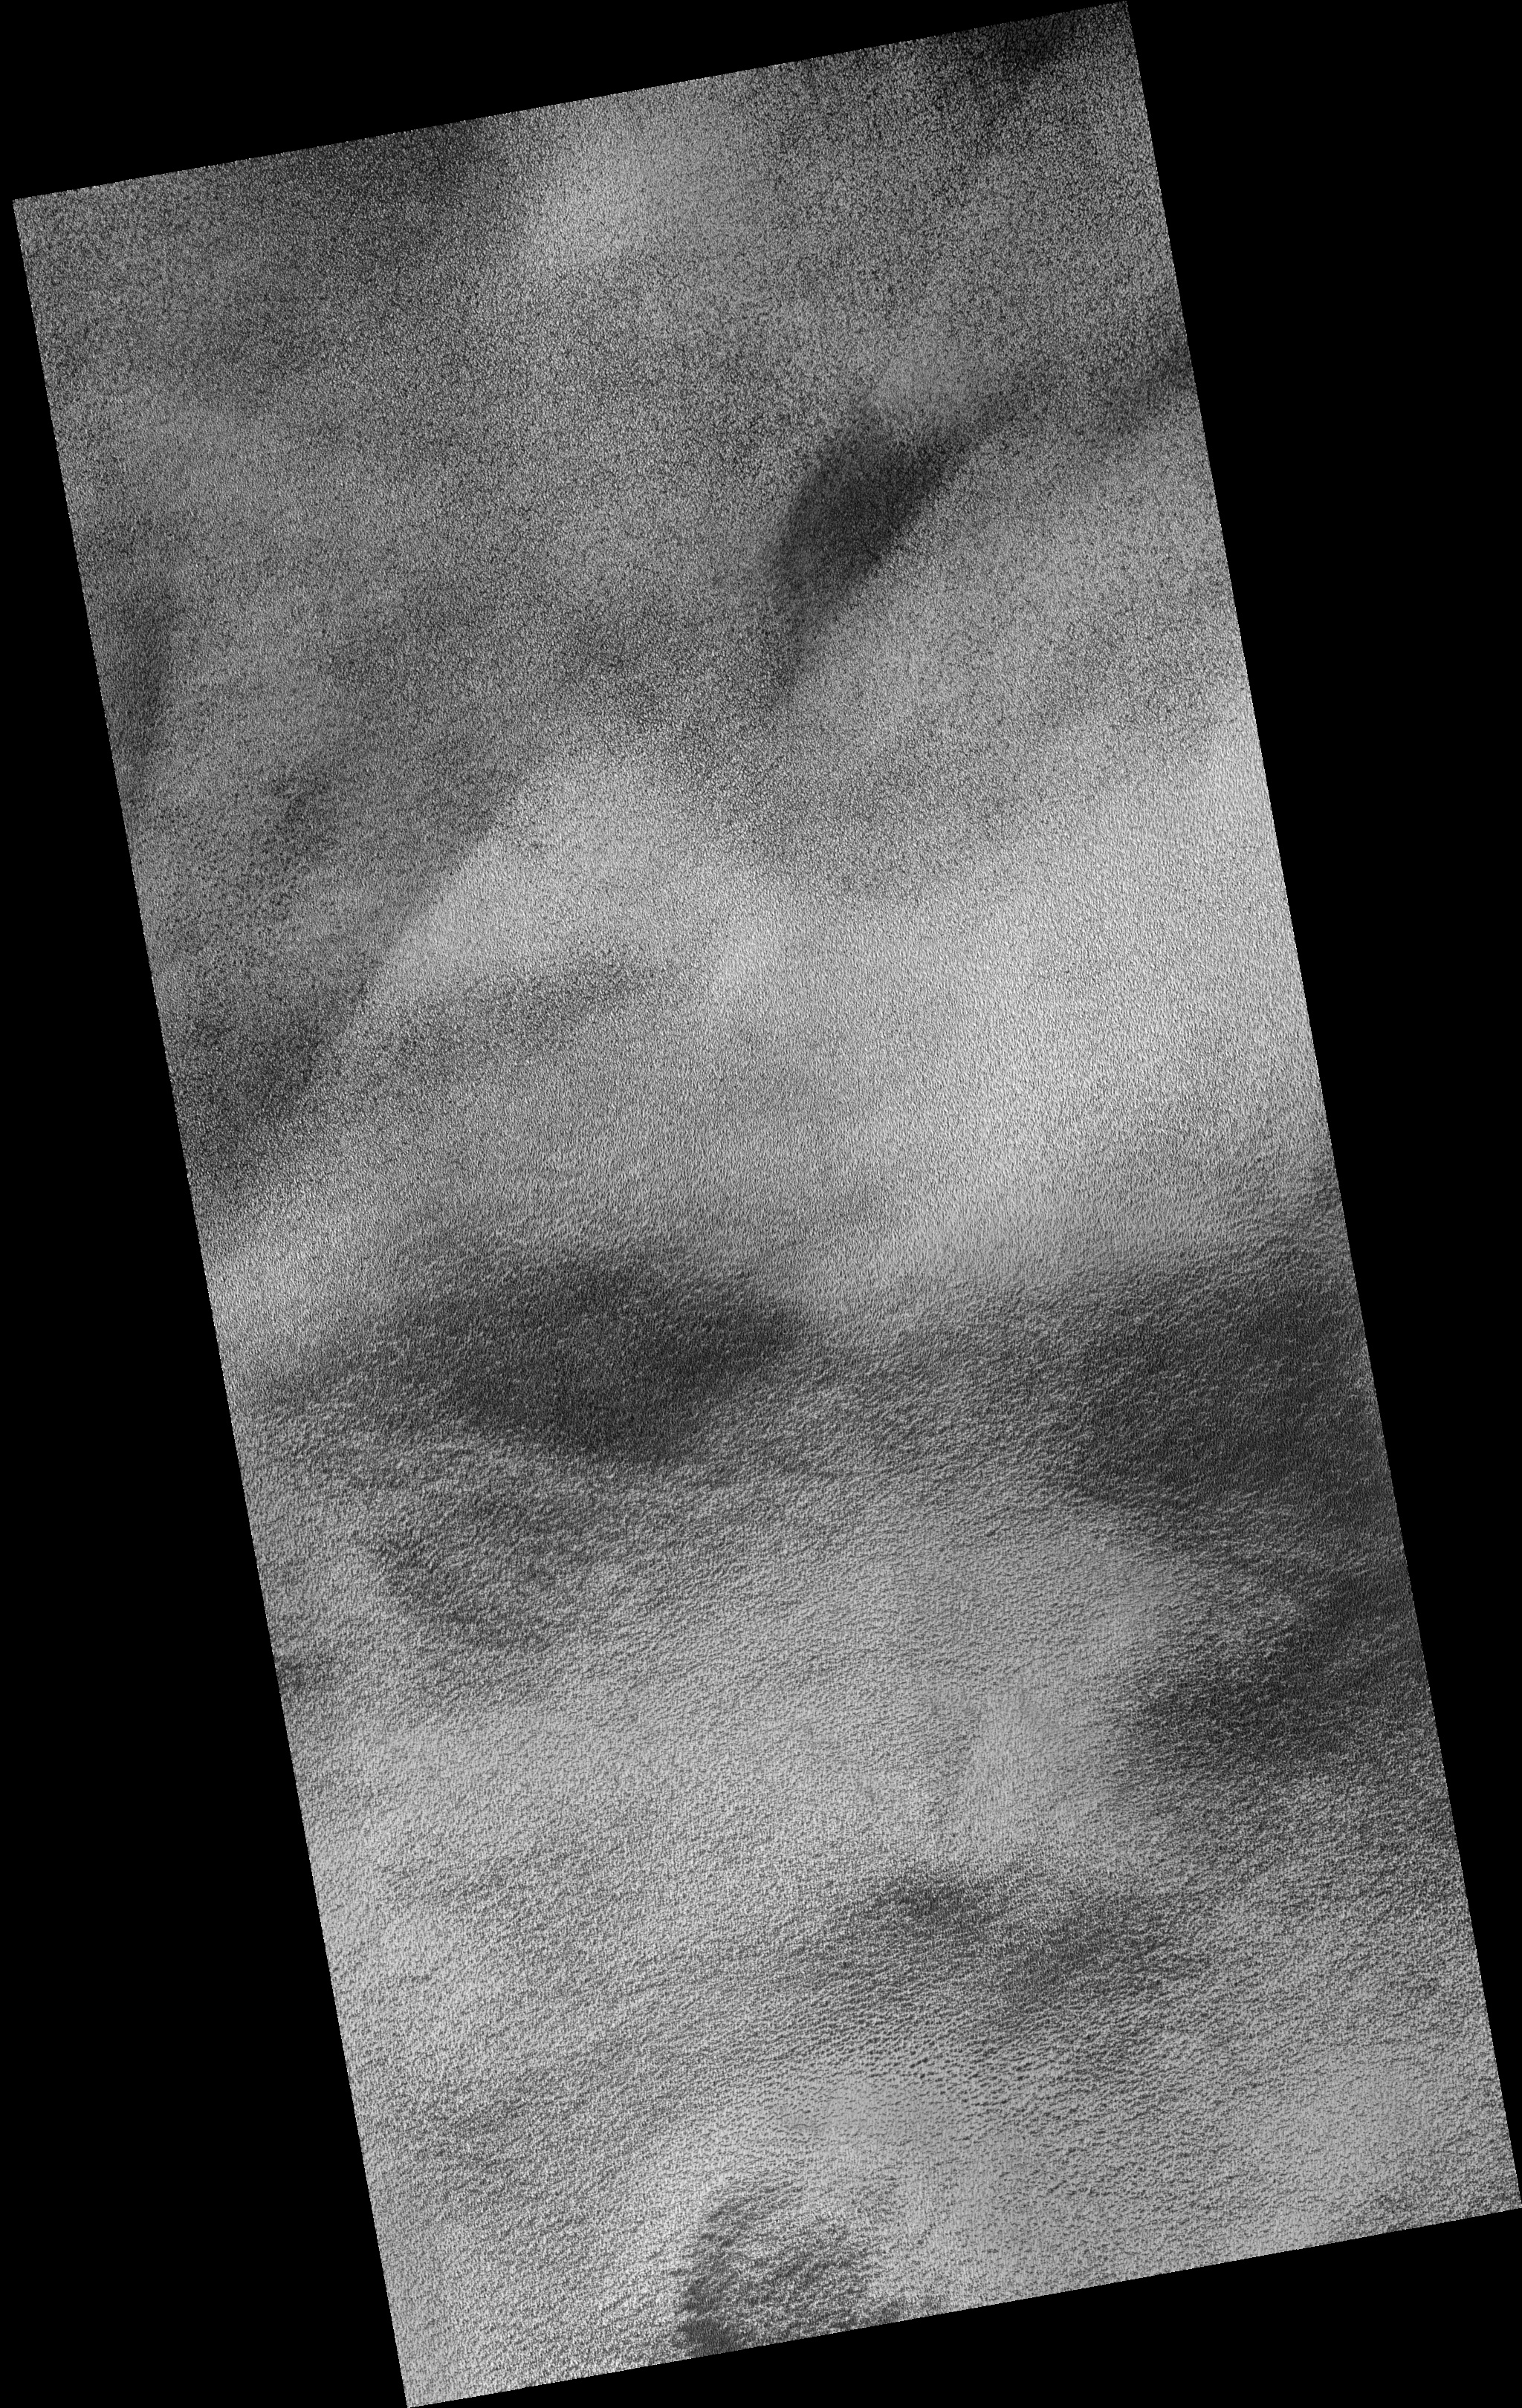

Polygonal Ground with Seasonally Dark Edges

Image PSP_001434_2575 was taken by the High Resolution Imaging Science Experiment (HiRISE) camera onboard the Mars Reconnaissance Orbiter spacecraft on November 16, 2006. The complete image is centered at 77.2 degrees latitude, 155.2 degrees East longitude. The range to the target site was 321.2 km (200.7 miles). At this distance the image scale is 32.1 cm/pixel (with 1 x 1 binning) so objects ~96 cm across are resolved. The image shown here has been map-projected to 25 cm/pixel. The image was taken at a local Mars time of 2:55 PM and the scene is illuminated from the west with a solar incidence angle of 64 degrees, thus the sun was about 26 degrees above the horizon. At a solar longitude of 136.1 degrees, the season on Mars is Northern Summer.

NASA’s Jet Propulsion Laboratory, a division of the California Institute of Technology in Pasadena, manages the Mars Reconnaissance Orbiter for NASA’s Science Mission Directorate, Washington. Lockheed Martin Space Systems, Denver, is the prime contractor for the project and built the spacecraft. The High Resolution Imaging Science Experiment is operated by the University of Arizona, Tucson, and the instrument was built by Ball Aerospace and Technology Corp., Boulder, Colo.

Credit: NASA/JPL/Univ. of Arizona